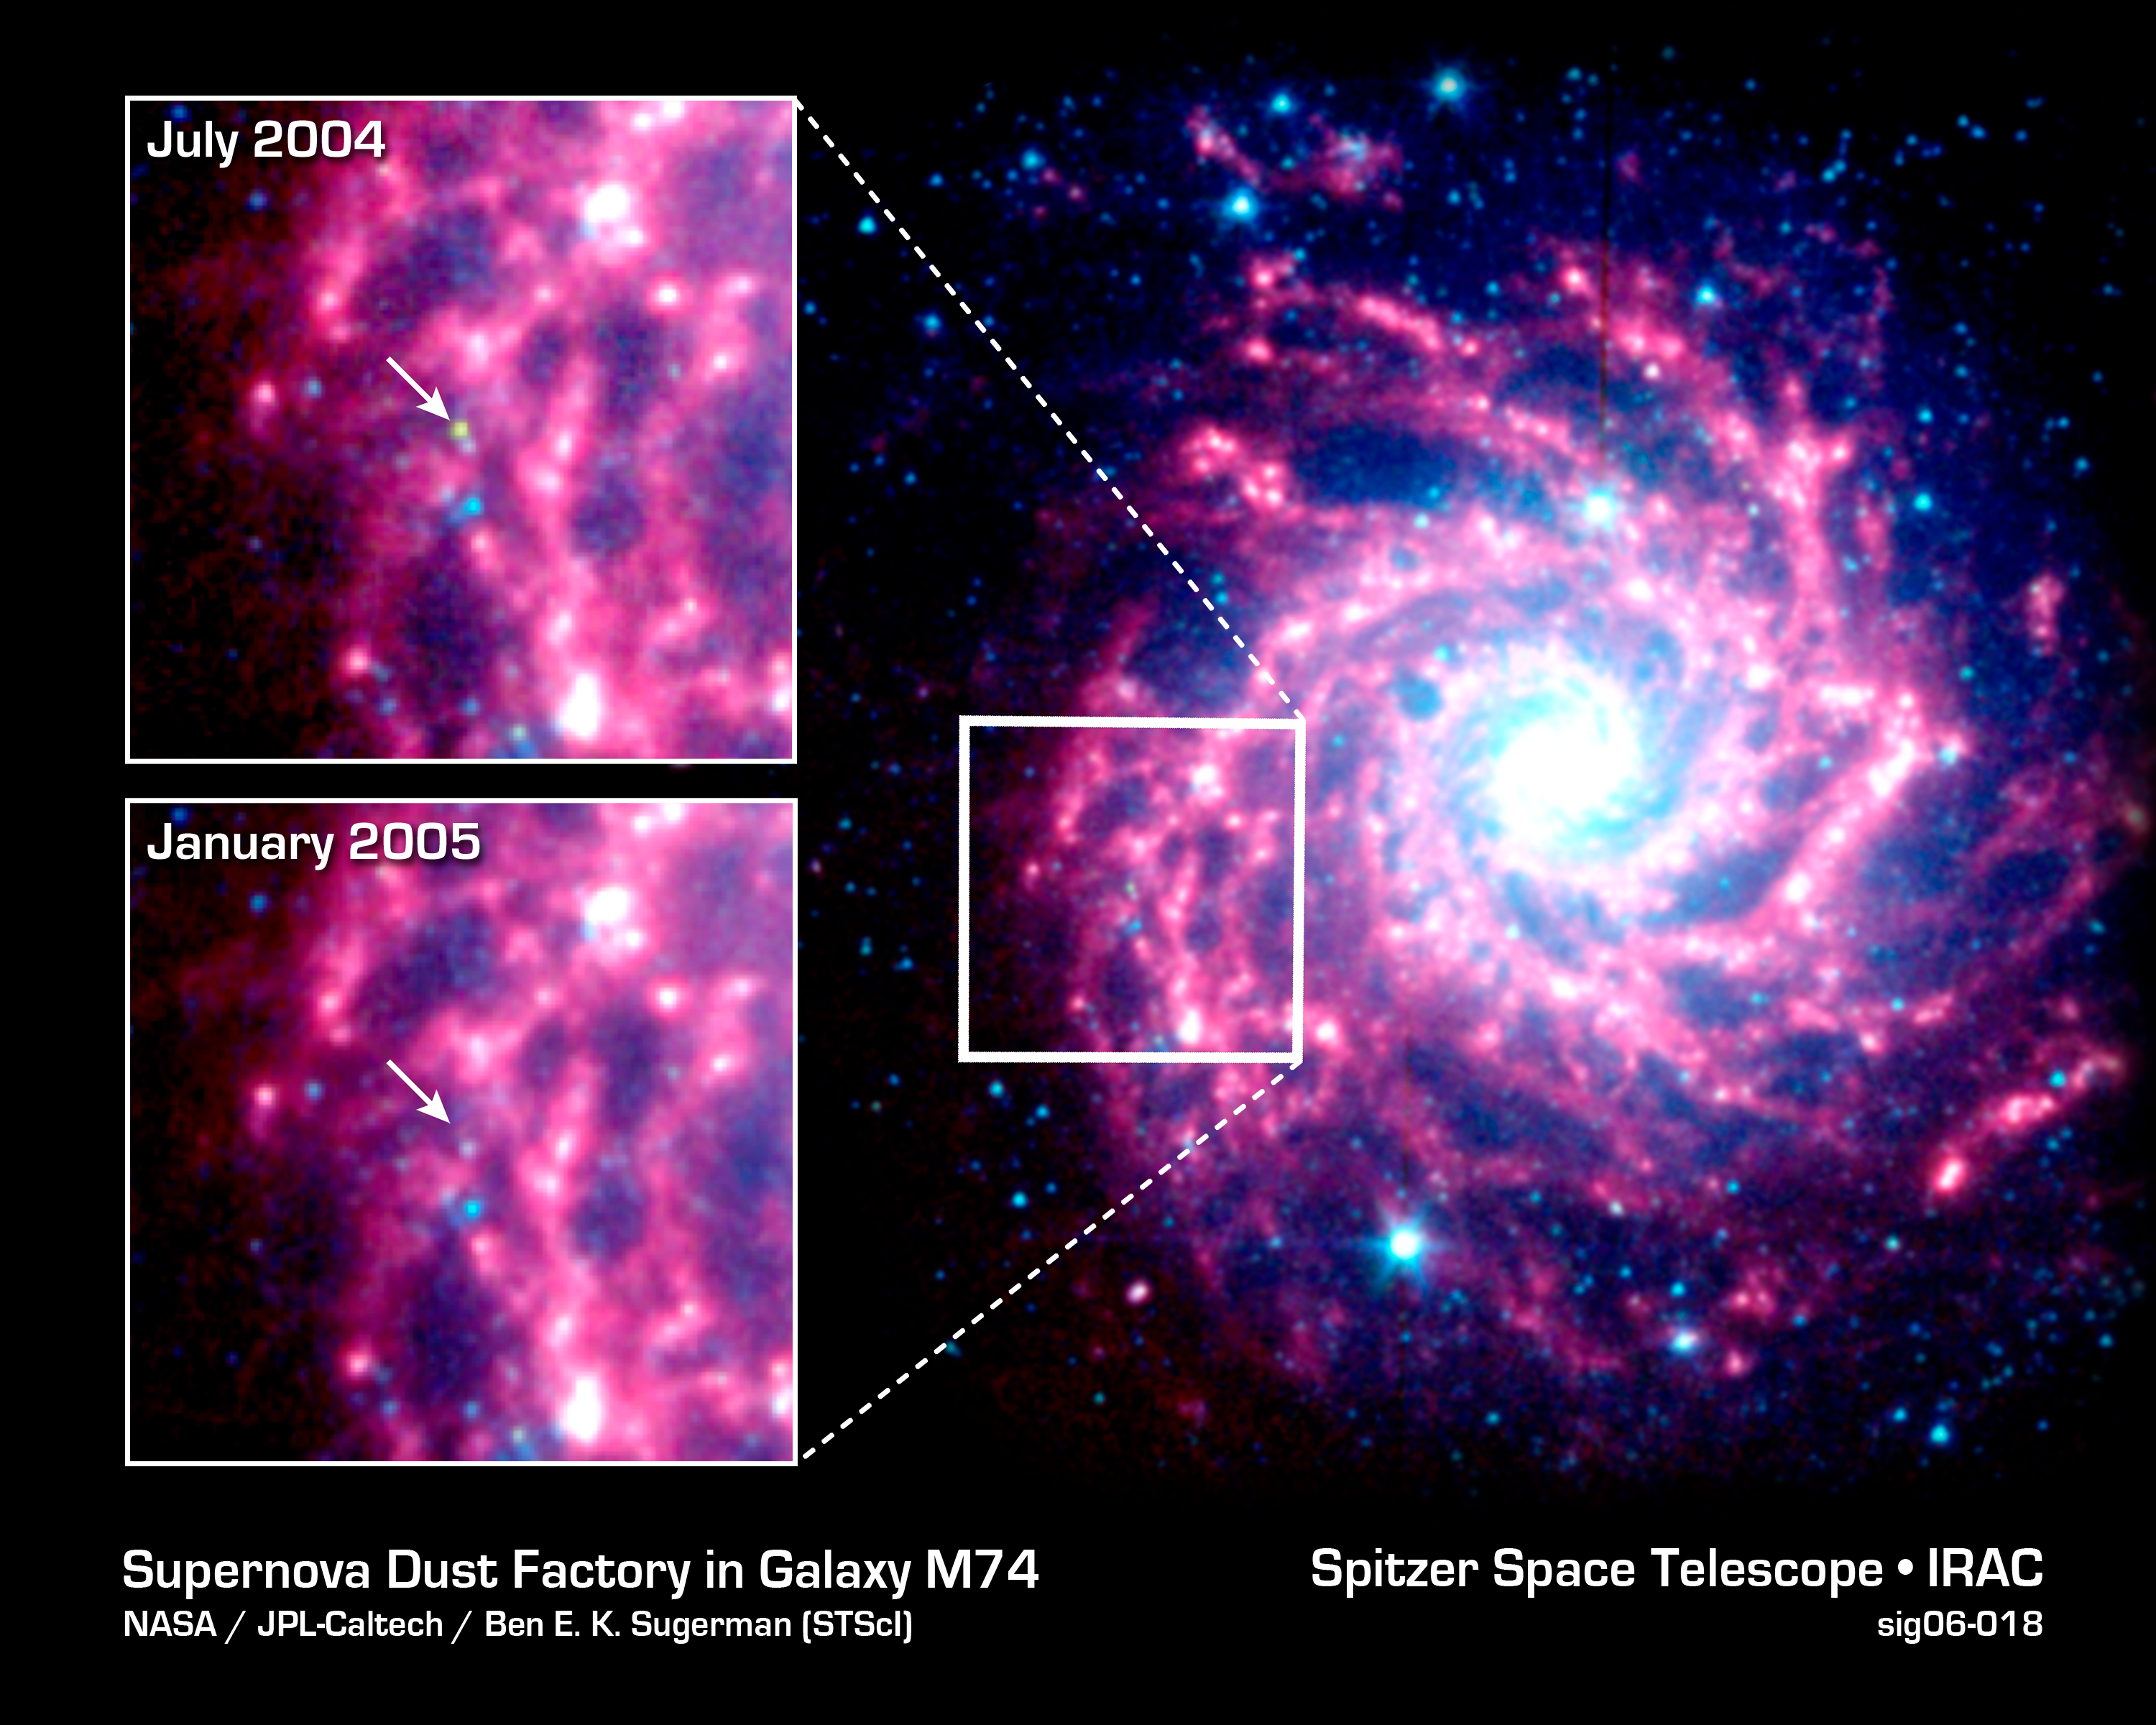

Supernova Dust Factory in M74

Astronomers using NASA's Spitzer Space Telescope have spotted a "dust factory" thirty million light-years away in the spiral galaxy M74. The factory is located at the scene of a massive star's explosive death, or supernova.

While astronomers have suspected for years that supernovae could be producers of cosmic dust particles, the technology to confirm this suspicion has only recently become available.

The dust factory, also known as supernova SN 2003gd, is shown at the center of the two small insets from Spitzer's Infrared Array Camera (IRAC). A white arrow points to its exact location. The yellow-green dot shown in the July 2004 inset (top) shows that the source's temperature is warmer than the surrounding material. This is because newly formed dust within the supernova is just starting to cool. By January 2005, the dust had cooled and completely faded from IRAC's view. However, it was still detected in January 2005 by another instrument aboard Spitzer called the Multiband Imaging Photometer (MIPS). The MIPS image is not shown here.

The larger image to the right of the insets is the galaxy M74, as seen by Spitzer's Infrared Array Camera. The white box to the left of the galaxy's center identifies the location of the supernova remnant. In all the images, the blue dots represent hot gas and stars. The galaxy's cool dust is shown in red.

The images are infrared composites, in which 3.6-micron light is blue, 4.5-micron light is green, and 8-micron light is red.

Credit: NASA/JPL-Caltech/B.E.K. Sugerman (STScI)